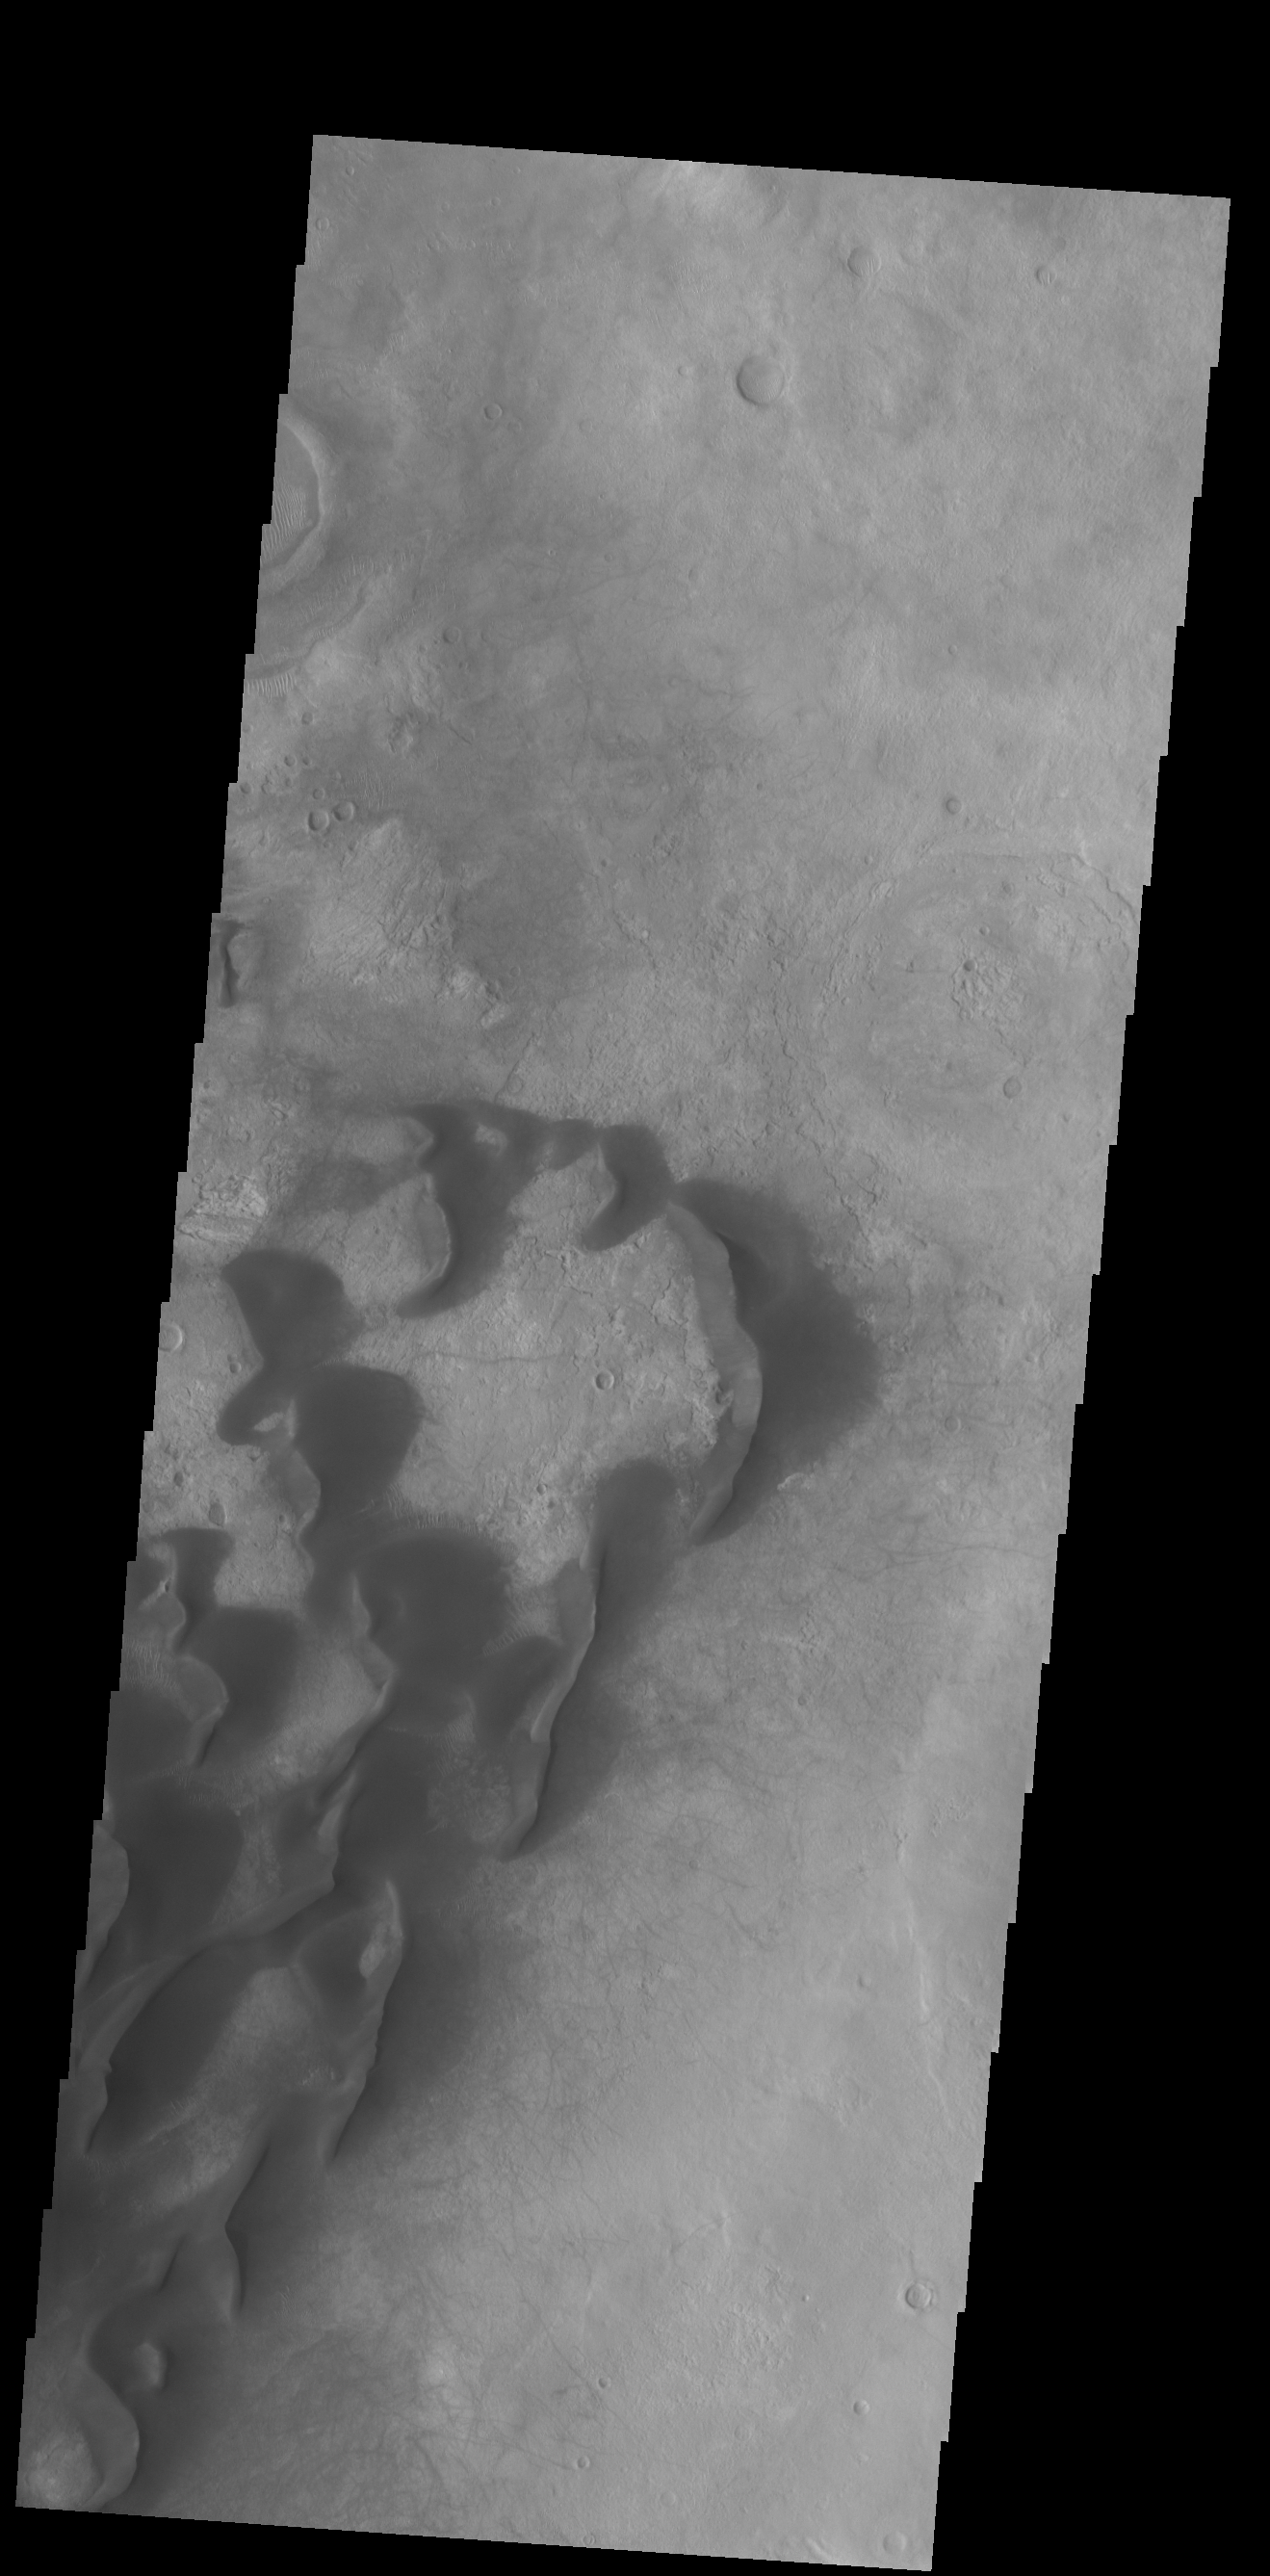

Kaiser Crater Dunes

This VIS image is located in Kaiser Crater and shows several individual dunes. With continued winds sand dunes will move across the surface. There are two sides to a dune, the low angle slope of the windward face and the high angle slope of the leeward side. The steep side is called the slip face. Wind blows sand grains up the low angle slope of the dunes which then “fall down” the slip face. In this way the whole dune moves towards the slip face. The winds blow from the windward to the leeward side of the dunes. In this image the slip faces are on the left side of the dune, so the dunes are slowly moving to the left side of this image.

Credit: NASA/JPL-Caltech/ASU